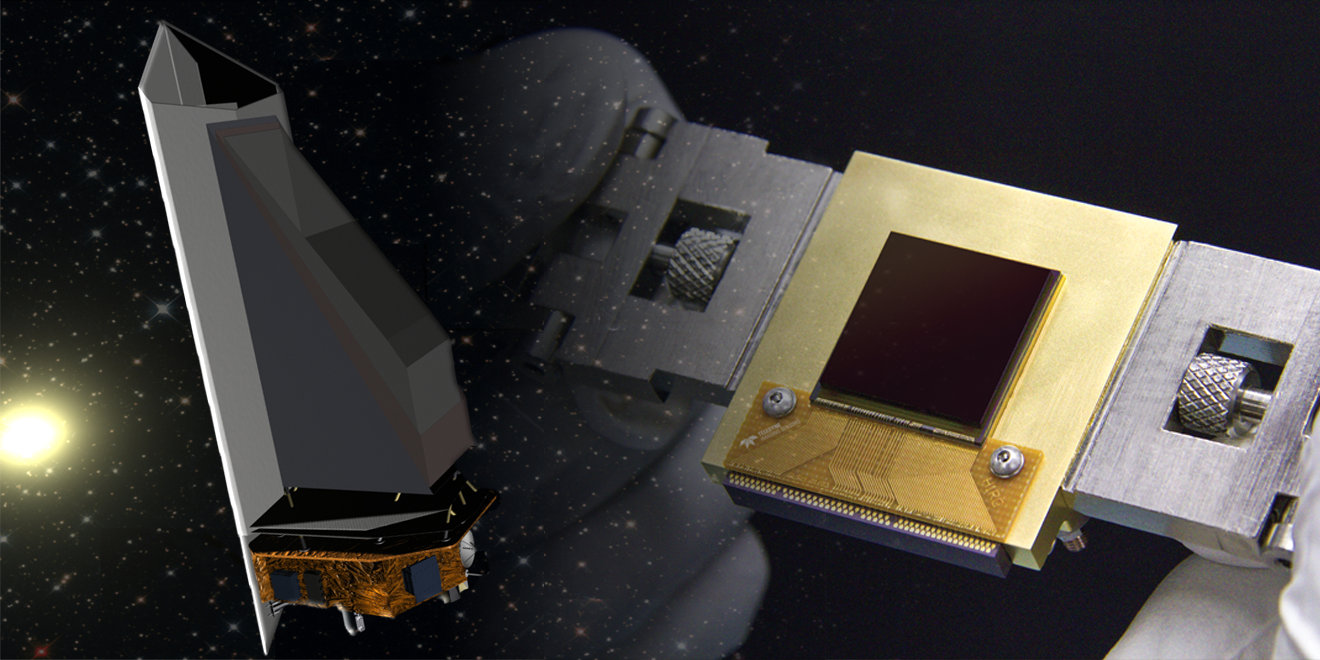

NEOCam’s Electronic Eye for Asteroid Hunting (Artist Concept)

The NEOCam sensor (right) is the lynchpin for the proposed Near Earth Object Camera, or NEOCam, space mission (left).

NEOCam is managed by the Jet Propulsion Laboratory. NEOCam’s partners include the Infrared Processing and Analysis Center (IPAC) of the California Institute of Technology, in Pasadena, California; the Space Dynamics Laboratory, in Logan, Utah; Ball Aerospace of Boulder, Colorado; and Teledyne Imaging Sensors of Thousand Oaks, California.

Credit: NASA/JPL-Caltech/Teledyne